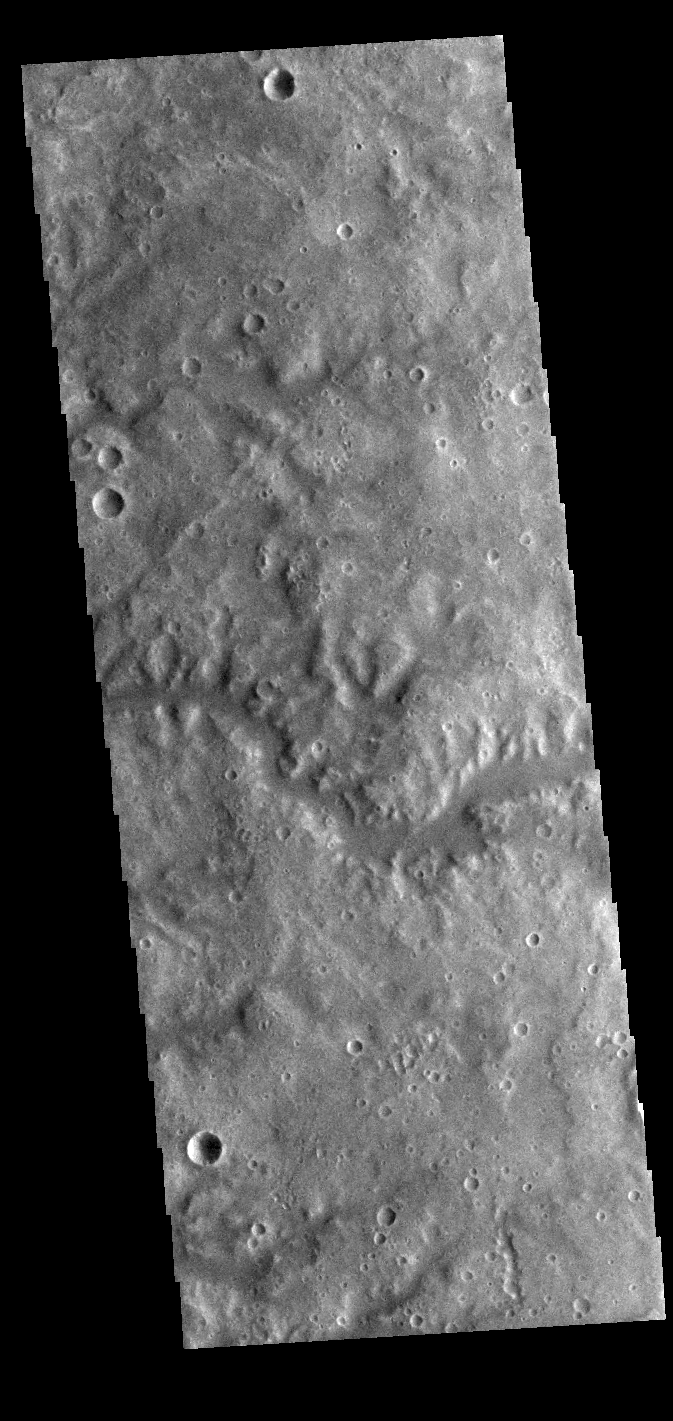

Vichada Valles

This VIS image shows a section of Vichada Valles. Vichada Valles is located in Tyrrhena Terra and is over 430km long (267miles).

Credit: NASA/JPL-Caltech/ASU